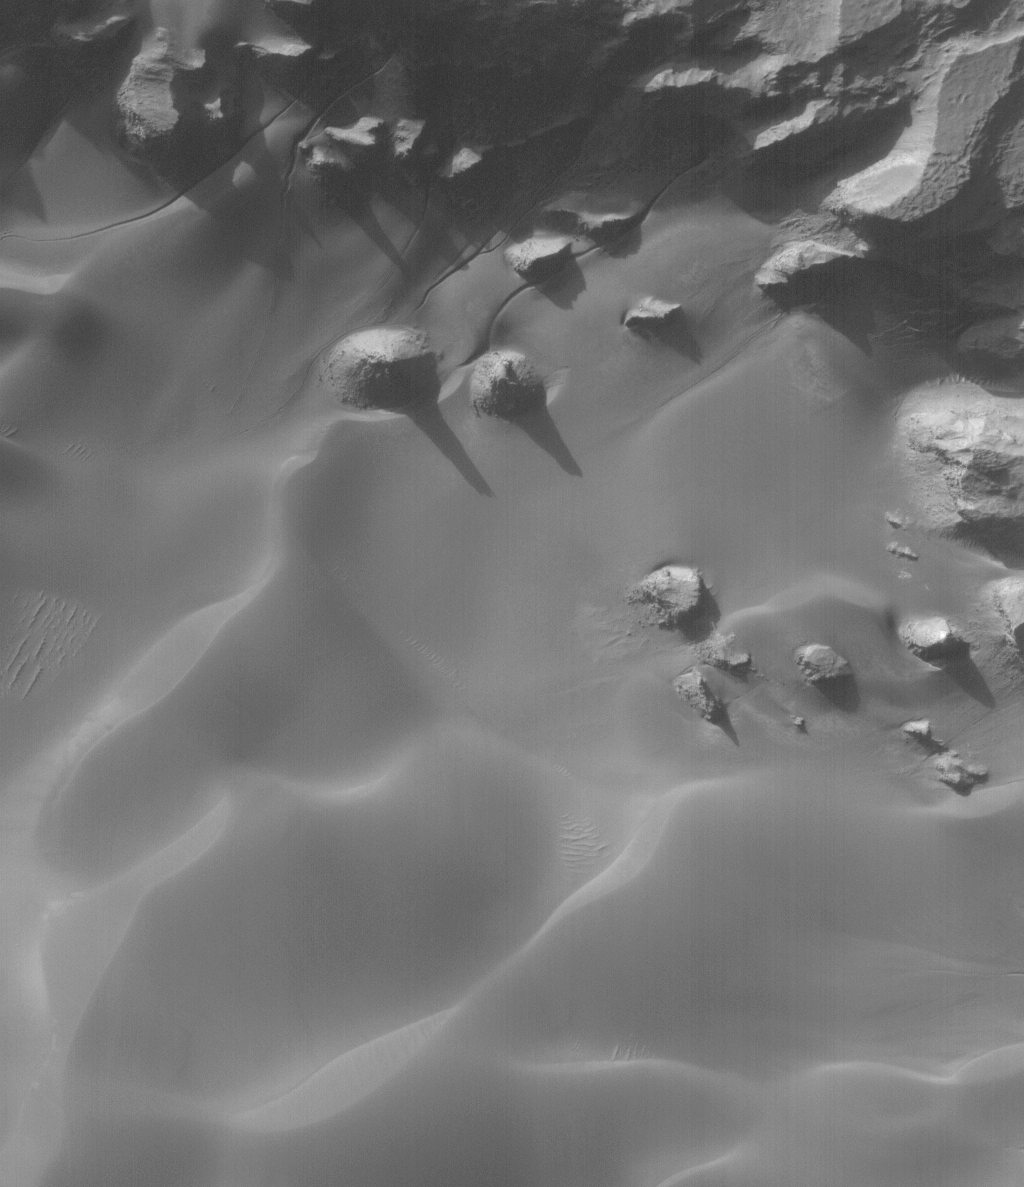

Rabe Landforms

29 June 2006
This Mars Global Surveyor (MGS) Mars Orbiter Camera (MOC) image shows buttes and mesas surrounded by sand dunes on the floor of Rabe Crater, Mars. Gullies of uncertain origin cut sand dune surfaces in the top (north) quarter of the scene.

Location near: 44.1°S, 325.8°W
Image width: ~3 km (~1.9 mi)
Illumination from: upper left
Season: Southern Winter

Credit: NASA/JPL/Malin Space Science Systems